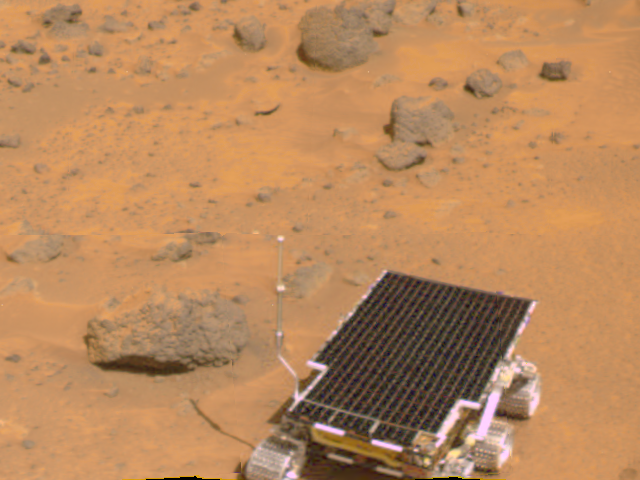

Sojourner near “Barnacle Bill” – Color

Sojourner is visible in this color image, one of the first taken by the deployed Imager for Mars Pathfinder (IMP) on Sol 3. The rover has moved from this position into one that later facilitated its using the Alpha Proton X-Ray Spectrometer (APXS) instrument on Barnacle Bill. The APXS, located at the rear of the rover, is not visible in this image.

The image was taken by the Imager for Mars Pathfinder (IMP) after its deployment on Sol 3. Mars Pathfinder was developed and managed by the Jet Propulsion Laboratory (JPL) for the National Aeronautics and Space Administration. JPL is an operating division of the California Institute of Technology (Caltech). The IMP was developed by the University of Arizona Lunar and Planetary Laboratory under contract to JPL. Peter Smith is the Principal Investigator.

Photojournal note: Sojourner spent 83 days of a planned seven-day mission exploring the Martian terrain, acquiring images, and taking chemical, atmospheric and other measurements. The final data transmission received from Pathfinder was at 10:23 UTC on September 27, 1997. Although mission managers tried to restore full communications during the following five months, the successful mission was terminated on March 10, 1998.

Credit: NASA/JPL